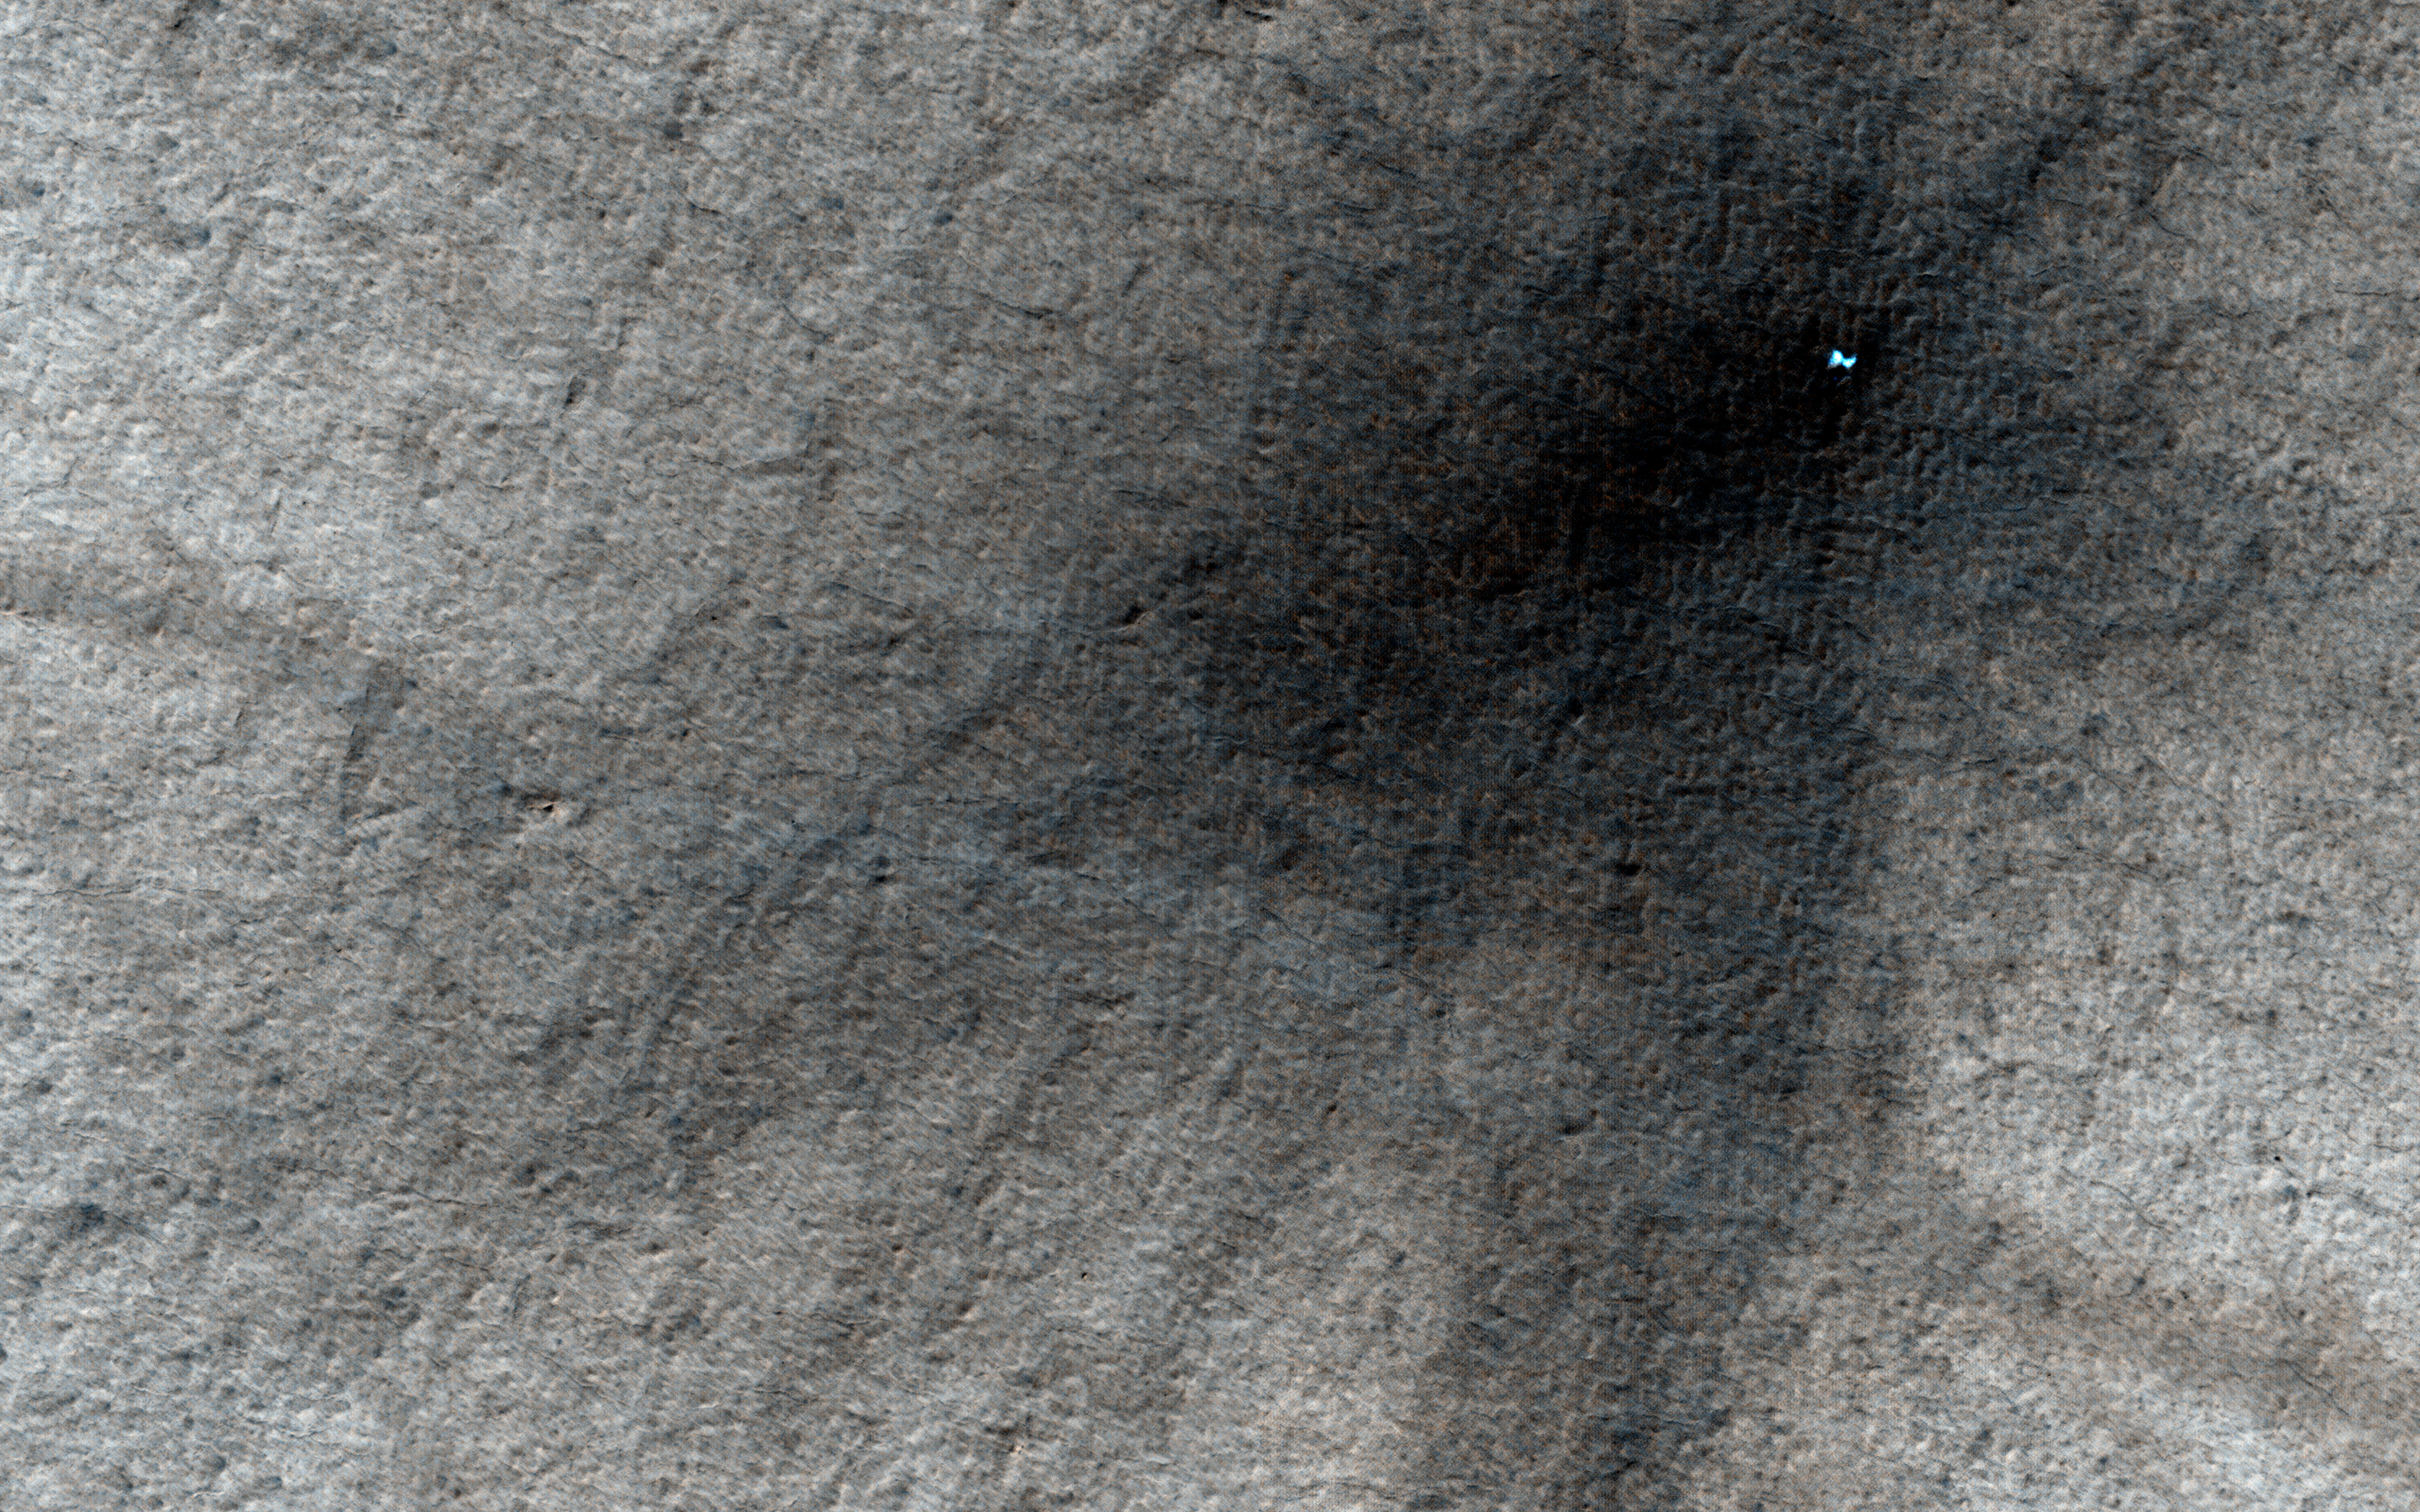

An Icy Crater on Mars

HiRISE has observed more than 200 new craters on Mars. These craters are first visible as new dark spots by the MRO’s Context Camera (CTX), which can view much larger areas, and then imaged by HiRISE for a close-up look. The dark spots are most easily seen when the surface is light and dusty, so most of the new craters that we find are in dusty areas like the large volcanoes on Tharsis.

Mars has ground ice at high latitudes, and when new craters form there, they dig up the ice. Until this image, this had only been seen on the Northern plains, because the Southern highlands have less dusty surfaces and it is hard to find new craters there. This crater is on an outlier of the South Polar layered deposits, a thick stack of layers near the south pole made of ice and dust.

It is not a surprise to find that these layered deposits are icy! However, the ice must be clean (without much dust) to stay bright long enough for HiRISE to see it, which gives us another piece of evidence that the layers are mostly ice. The layered deposits around here are covered with a layer of dust, but this crater tells us that the cover isn’t very thick.

This crater also threw out debris that formed rays, including some very small “secondary” craters. None of these smaller craters was large enough to dig up ice.

Over time, finding more of these craters all over Mars will help us to understand how much ice the planet has and where it is located.

The upstream half of the channel is visible in PSP_008265_1860.

HiRISE is one of six instruments on NASA’s Mars Reconnaissance Orbiter. The University of Arizona, Tucson, operates the orbiter’s HiRISE camera, which was built by Ball Aerospace & Technologies Corp., Boulder, Colo. NASA’s Jet Propulsion Laboratory, a division of the California Institute of Technology in Pasadena, manages the Mars Reconnaissance Orbiter Project for the NASA Science Mission Directorate, Washington.

Credit: NASA/JPL-Caltech/Univ. of Arizona